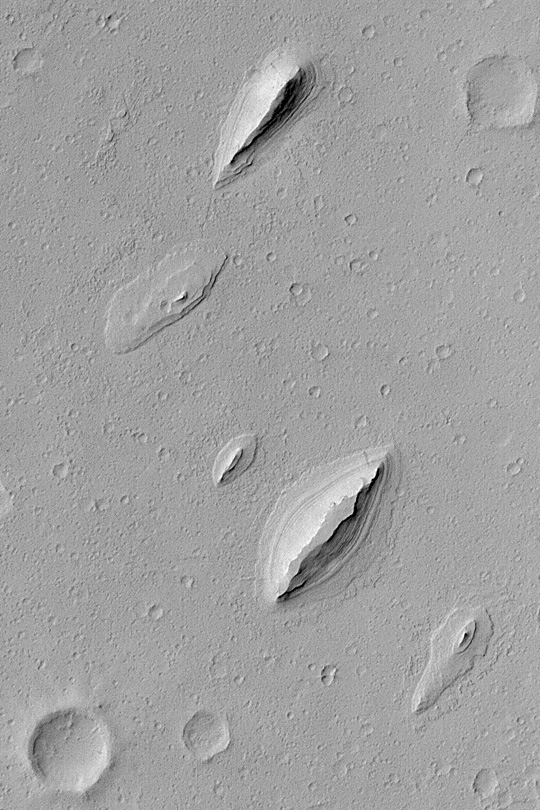

Layered Yardangs in Henry Crater

MGS MOC Release No. MOC2-389, 12 June 2003

This Mars Global Surveyor (MGS) Mars Orbiter Camera (MOC) image shows wind-sculpted remnants of layered sedimentary rock that once completely covered the northwestern floor of Henry Crater, an ancient impact basin located at 11.7°N, 336.4°W. These landforms, shaped somewhat like inverted boat hulls, are “textbook examples” of a wind erosion form known as a yardang. The image covers an area 2.3 km (1.4 mi) wide; sunlight illuminates the scene from the left.

Credit: NASA/JPL/Malin Space Science Systems